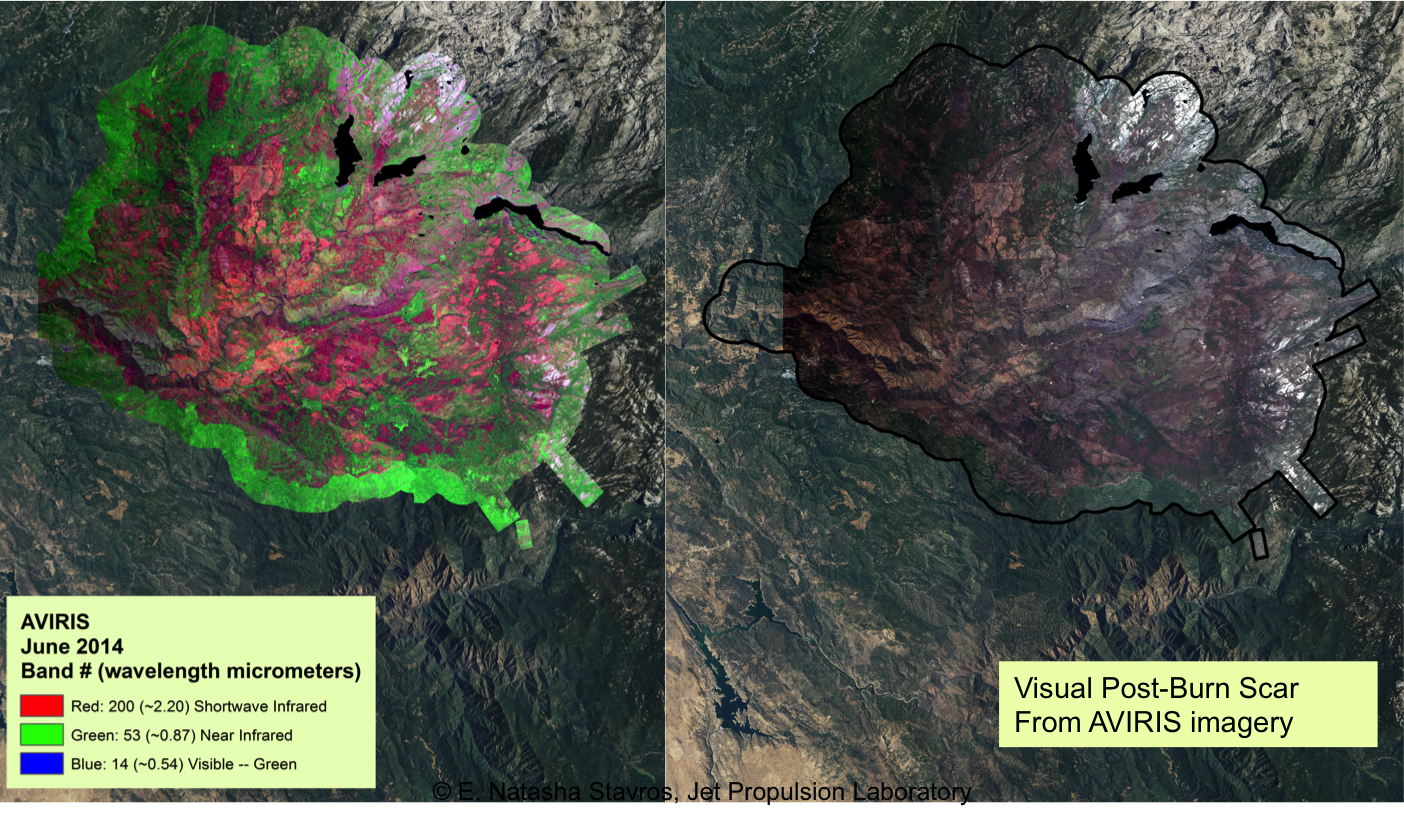

NASA’s AVIRIS Map shows Spectral Signature of 2013 Rim Fire

At left, an AVIRIS map shows the spectral signature of the 2013 Rim fire in and near Yosemite National Park, California, the third largest in the state’s history, burning more than 250,000 acres. Almost two years later, forest restoration efforts are still ongoing. Charred wood has a strong signal in the wavelengths shown here in red, so areas that are predominantly red in the image were heavily burned. The wavelengths of green, visible light (the color of vegetation) appear on this map as blue. There are no solid blue patches on the map because no large areas of green, living foliage survived the fire. Purple, a mixture of red and blue, indicates an area where charred wood and living plants are mingled. This image provides far more information about the state of the post-fire vegetation than the view on the right, which is what an observer flying overhead would see.

AVIRIS is a unique NASA science instrument that measures the complete solar reflected portion of the electromagnetic spectrum with unmatched spectral range, calibration accuracy and signal-to-noise ratio. AVIRIS spectra are measured from 370 to 2,500 nanometers at 9.8-nanometer intervals. Images are acquired with 20-, 6- or 4-meter (66-, 20, or 13-feet) spatial resolution with a 34 degree swath. Up to 100 million spectra are measured in image format on each flight. The spectral image measurements are provided in orthorectified (geometrically corrected) format for direct use by scientists.

Credit: NASA/JPL-Caltech